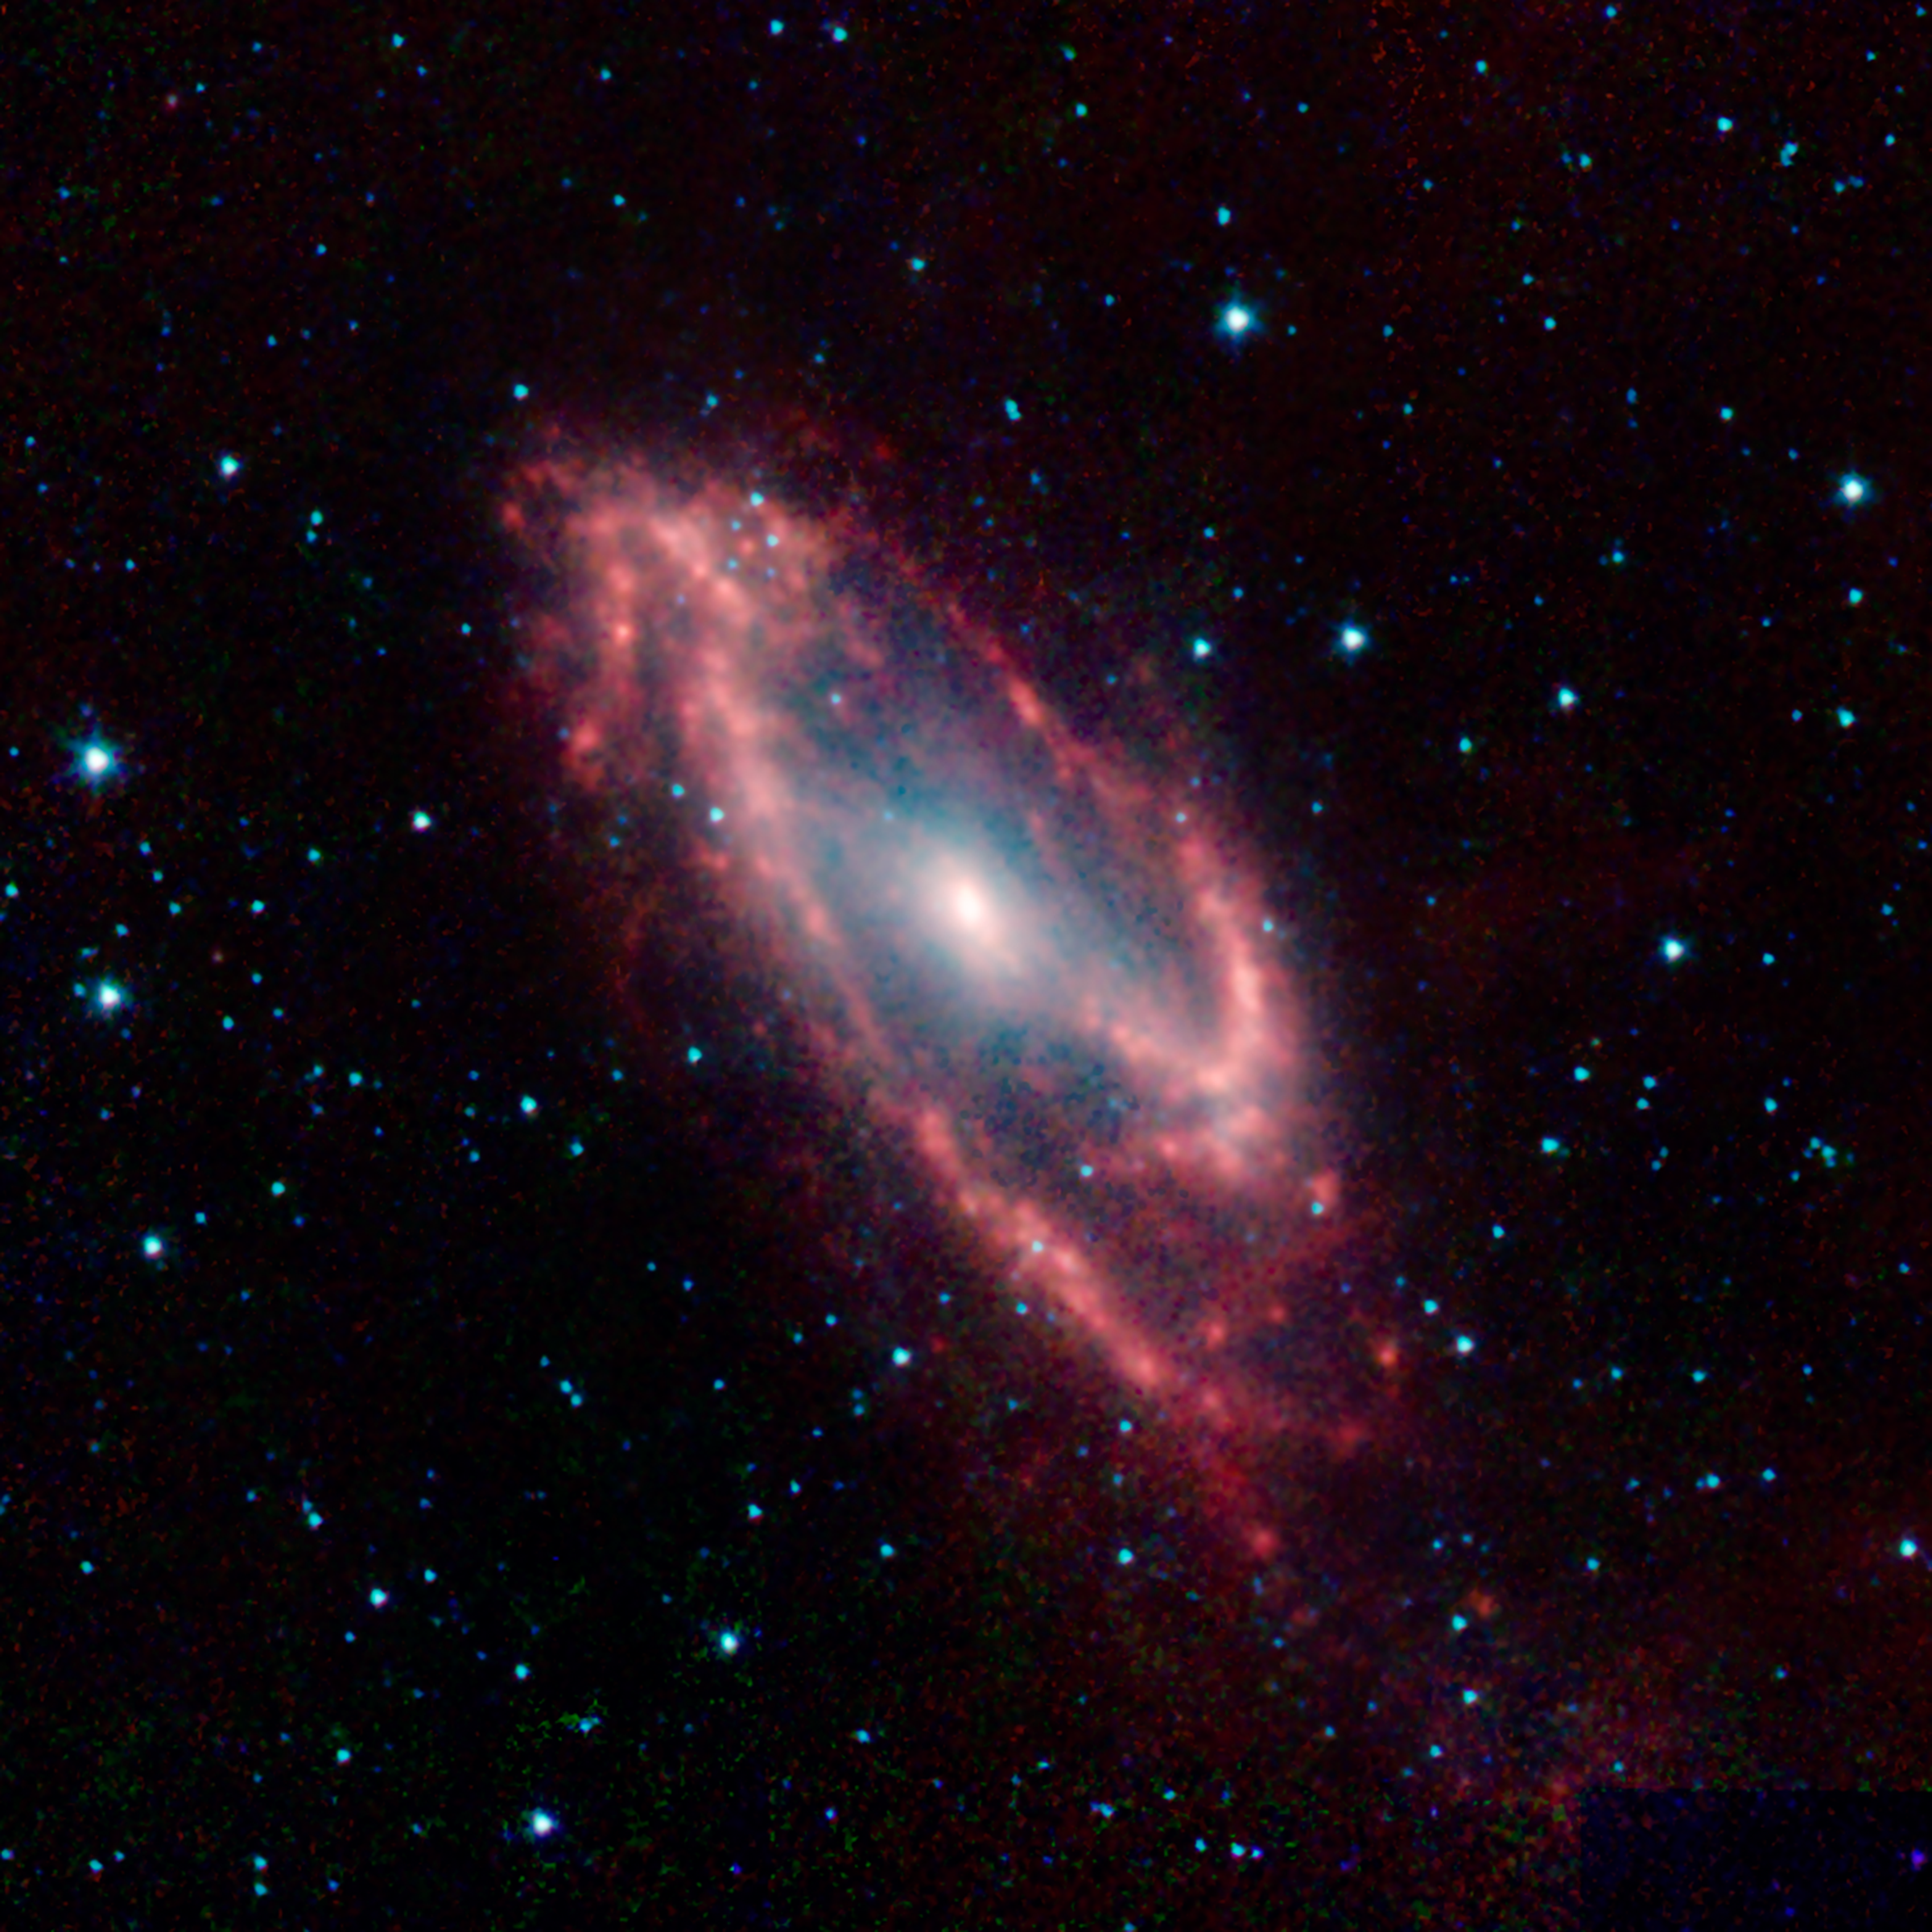

The Hidden Galaxy

Maffei 2 is the poster child for an infrared galaxy that is almost invisible to optical telescopes. Foreground dust clouds in our Milky Way galaxy block about 99.5 percent of its visible light. But this infrared image from NASA’s Spitzer Space Telescope penetrates the dust to reveal the galaxy in all its glory.

The astronomer Paolo Maffei first noted the galaxy as a mysterious smudge on an infrared photographic plate in 1968. Four years later, he identified the strange object to be a galaxy, now named after him. This discovery was made in the infancy of infrared astronomy, and it would take many technological innovations in the following decades to allow astronomers to study obscured objects like this one in detail.

Most other galaxies the size of Maffei 2 had been cataloged for over a century. Because this galaxy was hidden behind dust lanes in our own galaxy, it did not become one of the entries in the famous 18th century catalog of bright deep-sky objects compiled by Charles Messier.

This Spitzer image clearly shows the unusual structure of Maffei 2. The strong central bar and asymmetric spiral arms help identify why the galaxy also harbors a “starburst” in its very core. Such dramatic bursts of star formation occur when massive amounts of dust and gas are driven into the center of a galaxy, often by gravitational interactions that create the barred spiral structures.

Credit: NASA/JPL-Caltech/UCLA